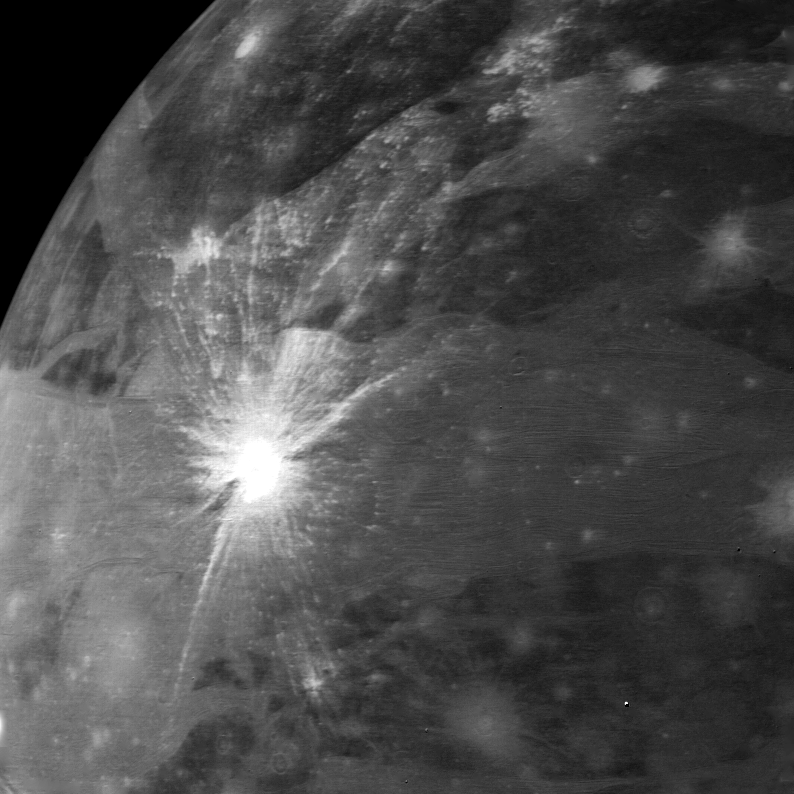

Ganymede

This view of Ganymede was taken on the afternoon of March 5 from a range of 267,000 kilometers (167,000 miles). A bright rayed impact crater is prominent on the left side of the frame. The ejecta material extends for a thousand kilometers (600 miles). The rays are on top and therefore are younger than the brighter ridged and grooved terrain crossing the picture. These features may be breaks in the surface caused by faulting. Many older craters are visible that have lost their rays. JPL manages and controls the Voyager Project for NASA’s Office of Space Science.

Credit: NASA/JPL